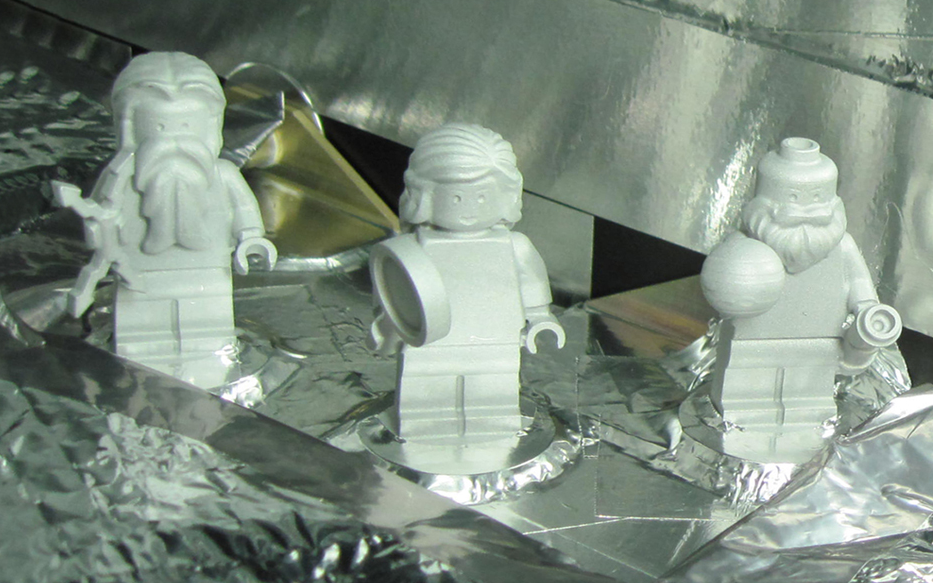

LEGO Figurines Aboard Juno

Three LEGO figurines representing the Roman god Jupiter, his wife Juno and Galileo Galilei are shown here aboard the Juno spacecraft.

The inclusion of the three mini-statues, or figurines, is part of a joint outreach and educational program developed as part of the partnership between NASA and the LEGO Group to inspire children to explore science, technology, engineering and mathematics.

In Greek and Roman mythology, Jupiter drew a veil of clouds around himself to hide his mischief. From Mount Olympus, Juno was able to peer through the clouds and reveal Jupiter’s true nature. Juno holds a magnifying glass to signify her search for the truth, while her husband holds a lightning bolt. The third LEGO crew member is Galileo Galilei, who made several important discoveries about Jupiter, including the four largest satellites of Jupiter (named the Galilean moons in his honor). Of course, the miniature Galileo has his telescope with him on the journey.

NASA’s Jet Propulsion Laboratory, Pasadena, Calif., manages the Juno mission for the principal investigator, Scott Bolton, of Southwest Research Institute in San Antonio. The Juno mission is part of the New Frontiers Program managed at NASA’s Marshall Space Flight Center in Huntsville, Ala. Lockheed Martin Space Systems, Denver, built the spacecraft. Launch management for the mission is the responsibility of NASA’s Launch Services Program at the Kennedy Space Center in Florida. JPL is a division of the California Institute of Technology in Pasadena.

Credit: NASA/JPL-Caltech/KSC